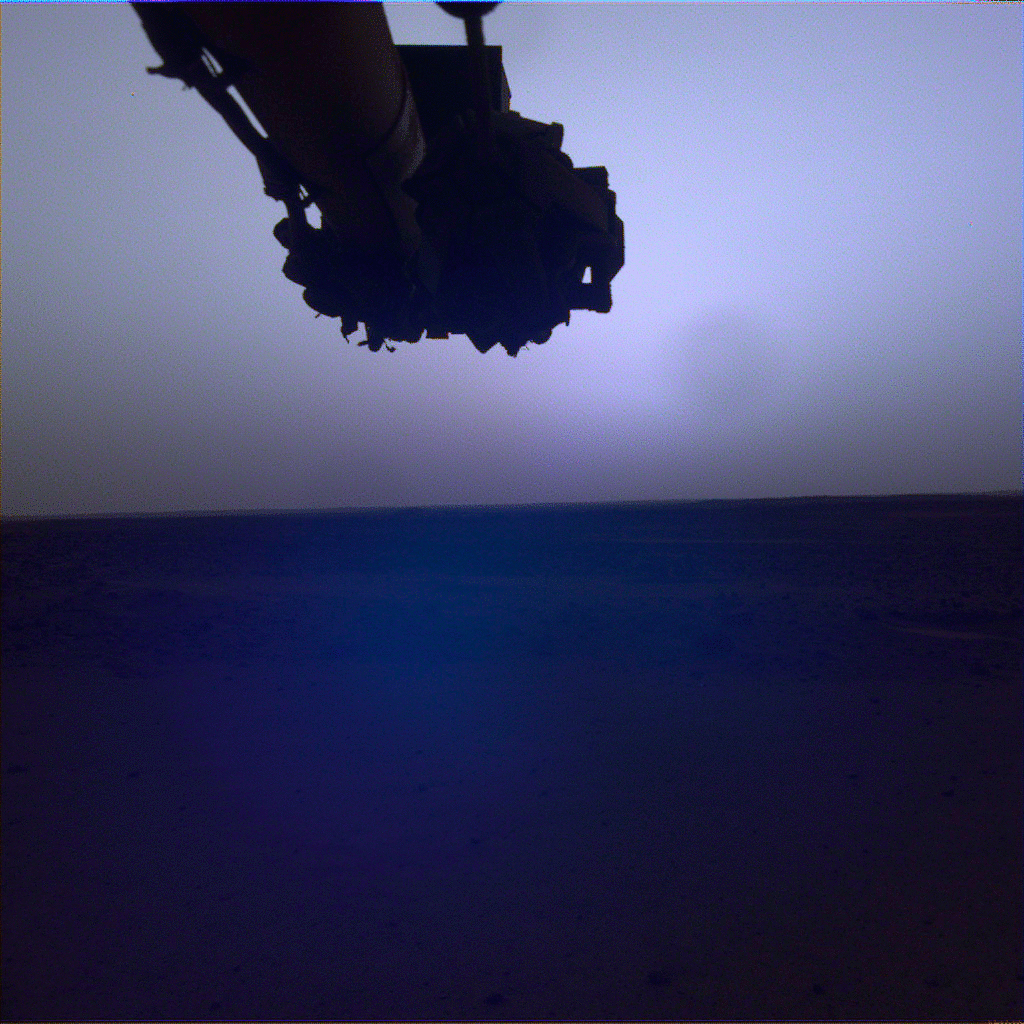

InSight Captures a Martian Sunrise and Sunset

Figure A

Figure B

NASA’s InSight lander snapped a series of images of the Sun rising and setting on Mars using the camera on its robotic arm on April 10, 2022, the 1,198th Martian day, or sol, of the mission.

Figure A shows the Sun rising; Figure B shows the Sun setting. These images are color-calibrated to appear as the human eye would see them on Mars. Dust-sized particles in the Martian atmosphere affect the way sunlight scatters. This effect makes the Martian sky look blue near the Sun, with tinges of purple or gray at sunrise and sunset.

JPL manages InSight for NASA’s Science Mission Directorate. InSight is part of NASA’s Discovery Program, managed by the agency’s Marshall Space Flight Center in Huntsville, Alabama. Lockheed Martin Space in Denver built the InSight spacecraft, including its cruise stage and lander, and supports spacecraft operations for the mission.

A number of European partners, including France’s Centre National d’Études Spatiales (CNES) and the German Aerospace Center (DLR), are supporting the InSight mission. CNES provided the Seismic Experiment for Interior Structure (SEIS) instrument to NASA, with the principal investigator at IPGP (Institut de Physique du Globe de Paris). Significant contributions for SEIS came from IPGP; the Max Planck Institute for Solar System Research (MPS) in Germany; the Swiss Federal Institute of Technology (ETH Zurich) in Switzerland; Imperial College London and Oxford University in the United Kingdom; and JPL. DLR provided the Heat Flow and Physical Properties Package (HP3) instrument, with significant contributions from the Space Research Center (CBK) of the Polish Academy of Sciences and Astronika in Poland. Spain’s Centro de Astrobiología (CAB) supplied the temperature and wind sensors.

Credit: NASA/JPL-Caltech